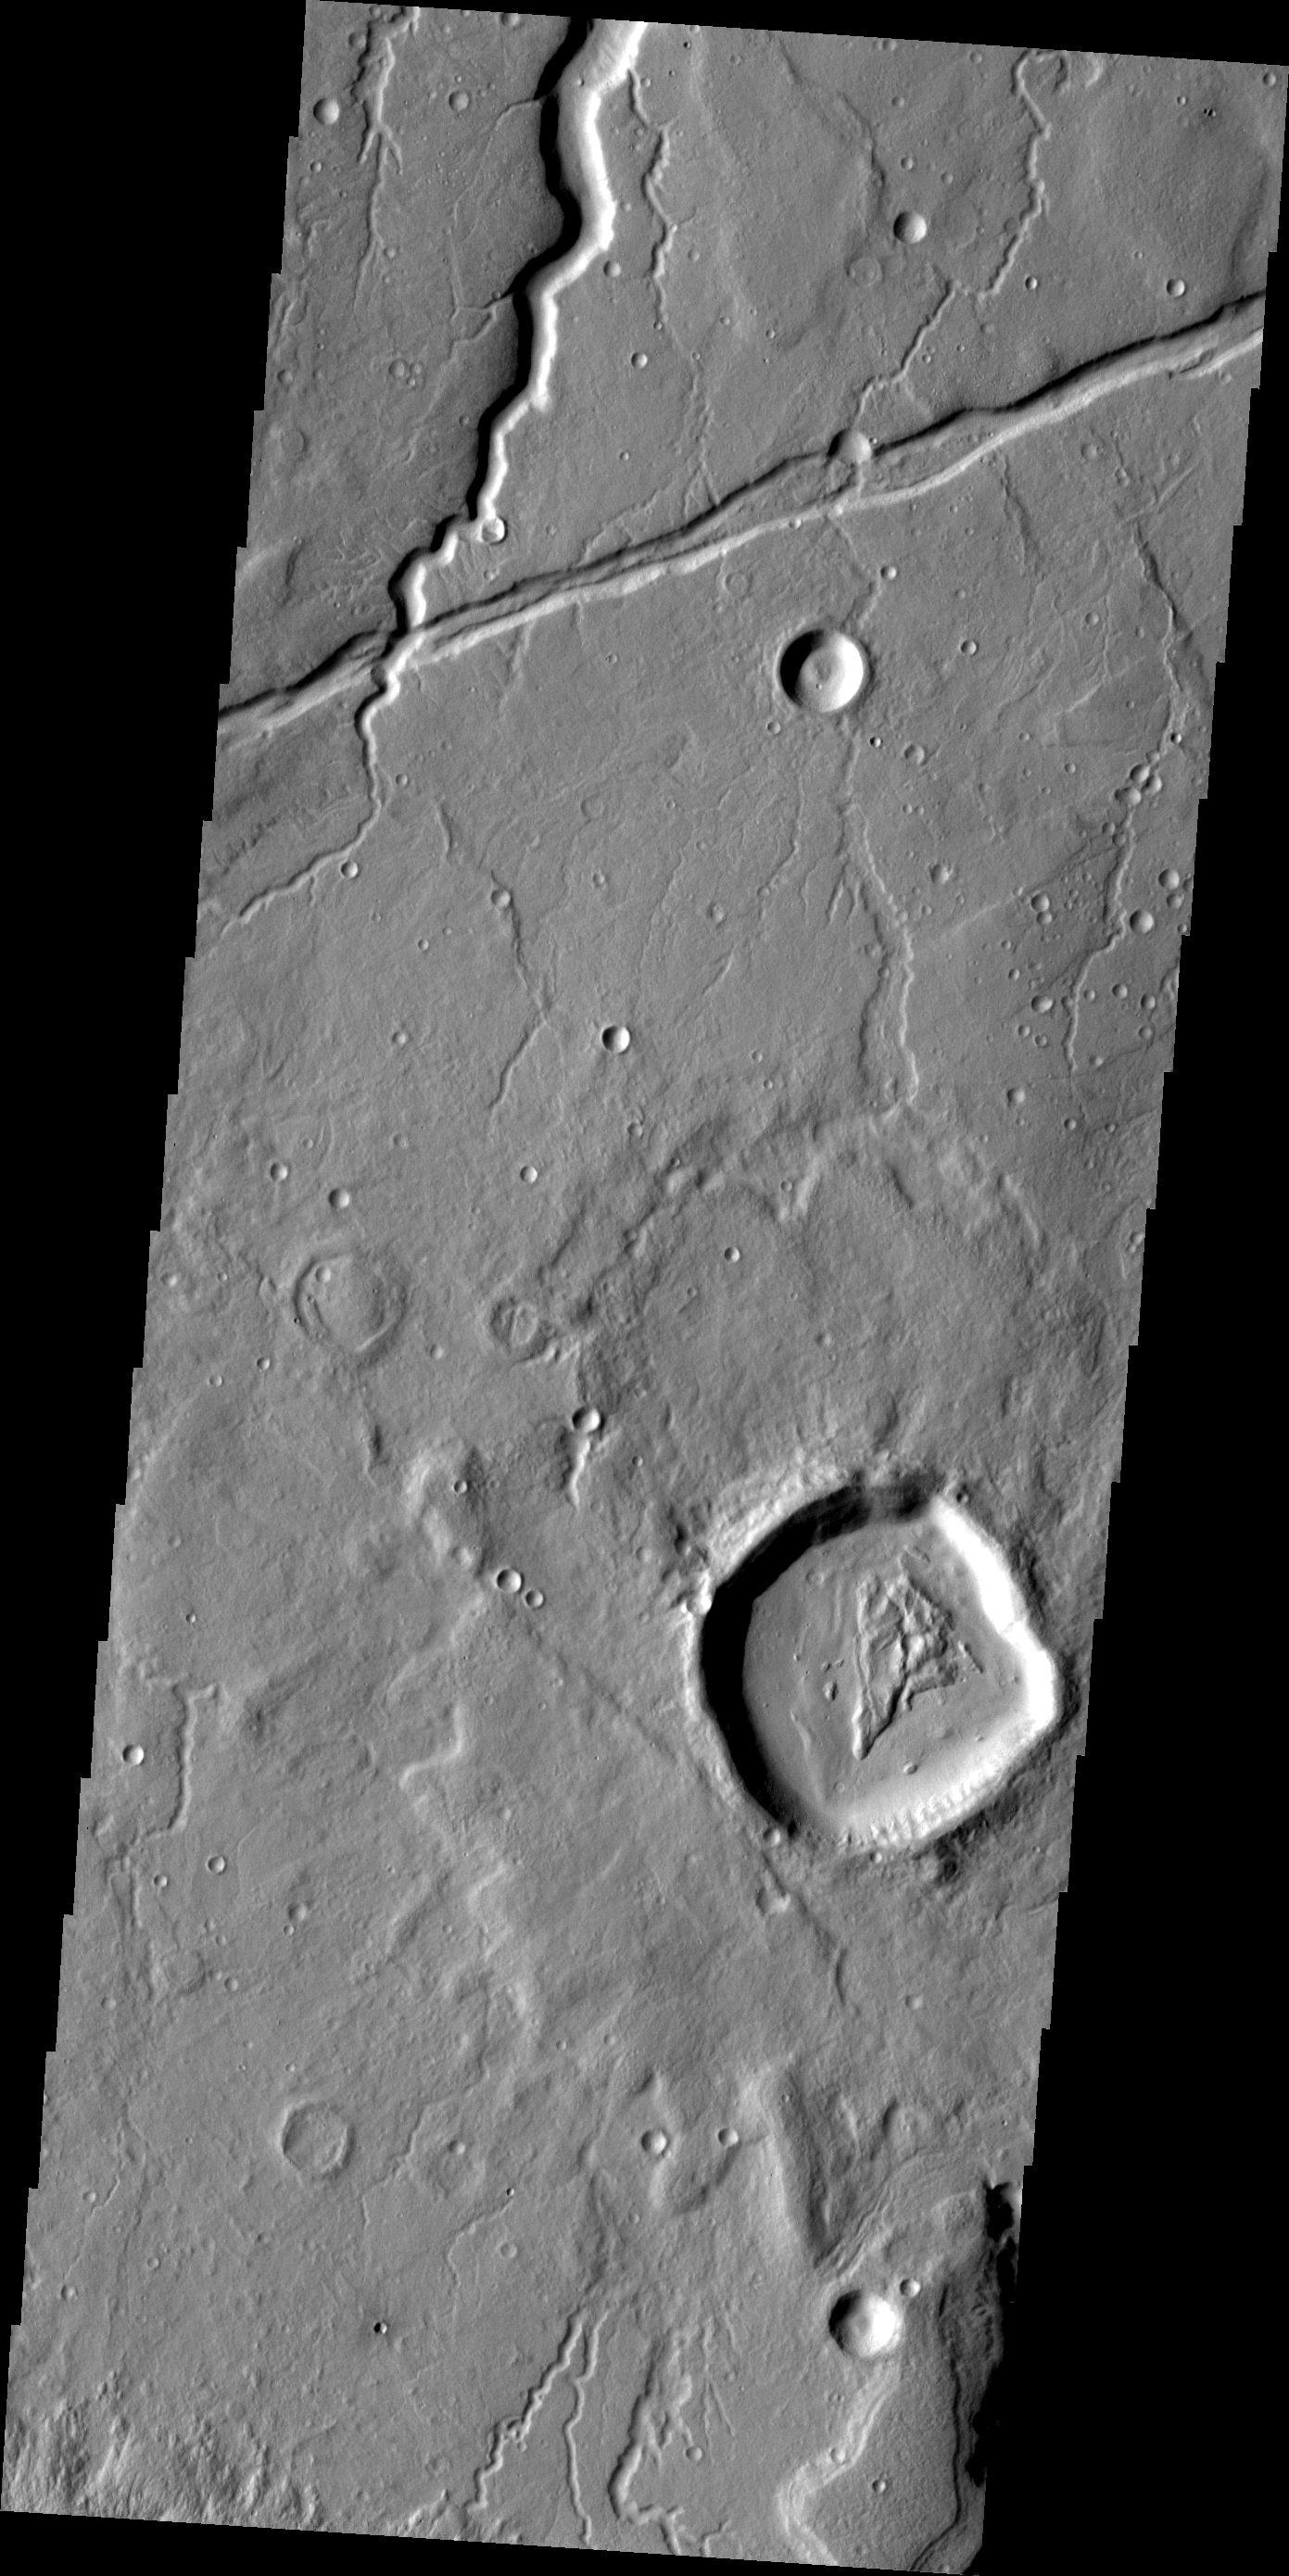

Channel and Graben

This image of Tempe Terra contains northward flowing channels and a graben running ENE to WSW. When the intersection of the large channel and the graben is examined it shows that the fracturing that created the graben postdates the channel.

Image information: VIS instrument. Latitude 43.4N, Longitude 304.4E. 19 meter/pixel resolution.

Please see the THEMIS Data Citation Note for details on crediting THEMIS images.

Note: this THEMIS visual image has not been radiometrically nor geometrically calibrated for this preliminary release. An empirical correction has been performed to remove instrumental effects. A linear shift has been applied in the cross-track and down-track direction to approximate spacecraft and planetary motion. Fully calibrated and geometrically projected images will be released through the Planetary Data System in accordance with Project policies at a later time.

NASA’s Jet Propulsion Laboratory manages the 2001 Mars Odyssey mission for NASA’s Office of Space Science, Washington, D.C. The Thermal Emission Imaging System (THEMIS) was developed by Arizona State University, Tempe, in collaboration with Raytheon Santa Barbara Remote Sensing. The THEMIS investigation is led by Dr. Philip Christensen at Arizona State University. Lockheed Martin Astronautics, Denver, is the prime contractor for the Odyssey project, and developed and built the orbiter. Mission operations are conducted jointly from Lockheed Martin and from JPL, a division of the California Institute of Technology in Pasadena.

Credit: NASA/JPL/ASU